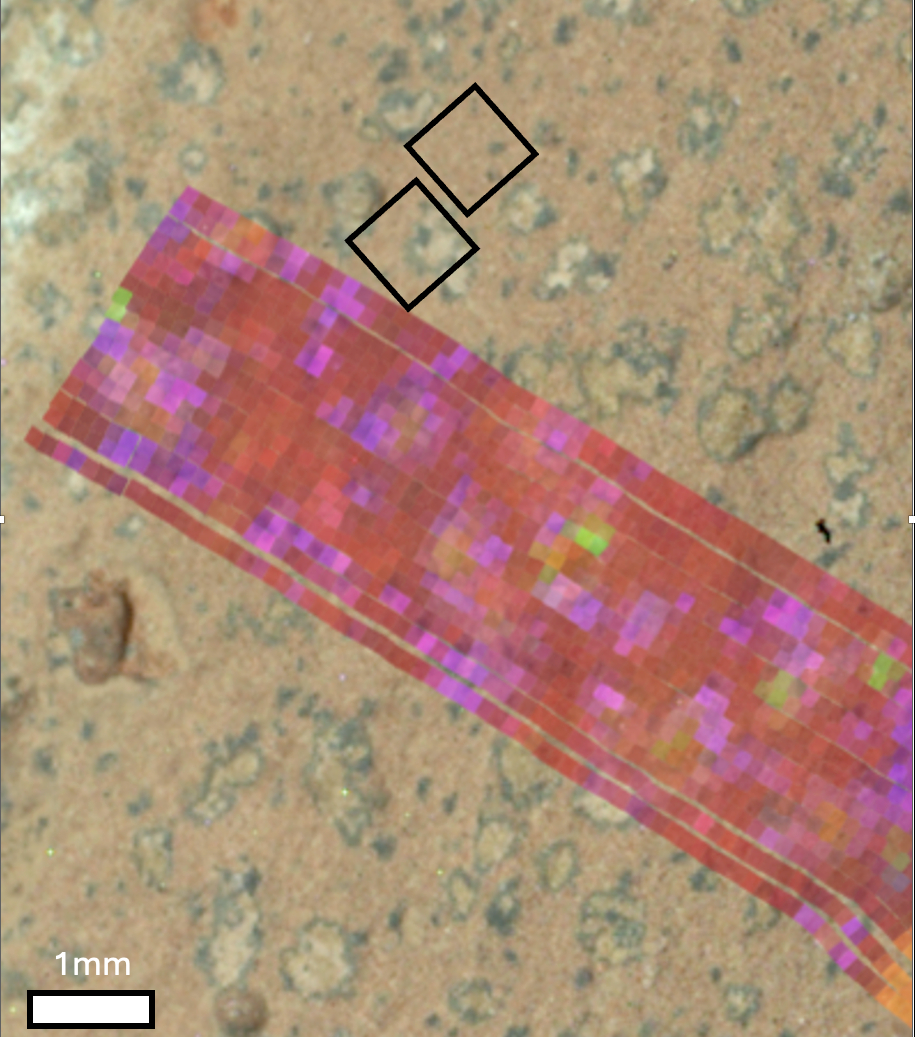

Perseverance’s PIXL Finds Vivianite, Greigite in ‘Cheyava Falls’ Sample

NASA’s Perseverance Mars rover generated this mineral map showing the presence of two minerals – vivianite (purple and pink) and greigite (dull yellow and green) – on the surface of a rock nicknamed “Cheyava Falls.” The data helped scientists determine the rock contained a potential biosignature, which is a substance or structure that might have a biological origin but requires more data or further study before a conclusion can be reached about the absence or presence of life.

Perseverance’s PIXL (Planetary Instrument for X-ray Lithochemistry) and SHERLOC (Scanning Habitable Environments with Raman & Luminescence for Organics & Chemicals)instruments found a distinct pattern of minerals arranged into reaction fronts (points of contact where chemical and physical reactions occur) that the team called “leopard spots.”

The leopard spots carried the signature of vivianite (hydrated iron phosphate) and greigite (iron sulfide). Vivianite appears within black spots mission scientists refer to as “poppy seeds” and in the dark rims of the larger “leopard spots.” Greigite is seen within the interiors of the leopard spots, which could have been left behind by microbial life if it had used the raw ingredients – the organic carbon, sulfur, and phosphorus – in the rock as an energy source. Vivianite is frequently found on Earth in sediments and peat bogs and around decaying organic matter. Similarly, certain forms of microbial life on Earth can produce greigite.

The combination of these minerals, which appear to have formed by electron-transfer reactions between the sediment and organic matter, is a potential “fingerprint” for microbial life, which would use these reactions to produce energy for growth. The minerals can also be generated abiotically, or without the presence of life.

Managed for NASA by Caltech, JPL built and manages operations of the Perseverance rover on behalf of the agency’s Science Mission Directorate as part of NASA’s Mars Exploration Program portfolio.

Credit: NASA/JPL-Caltech